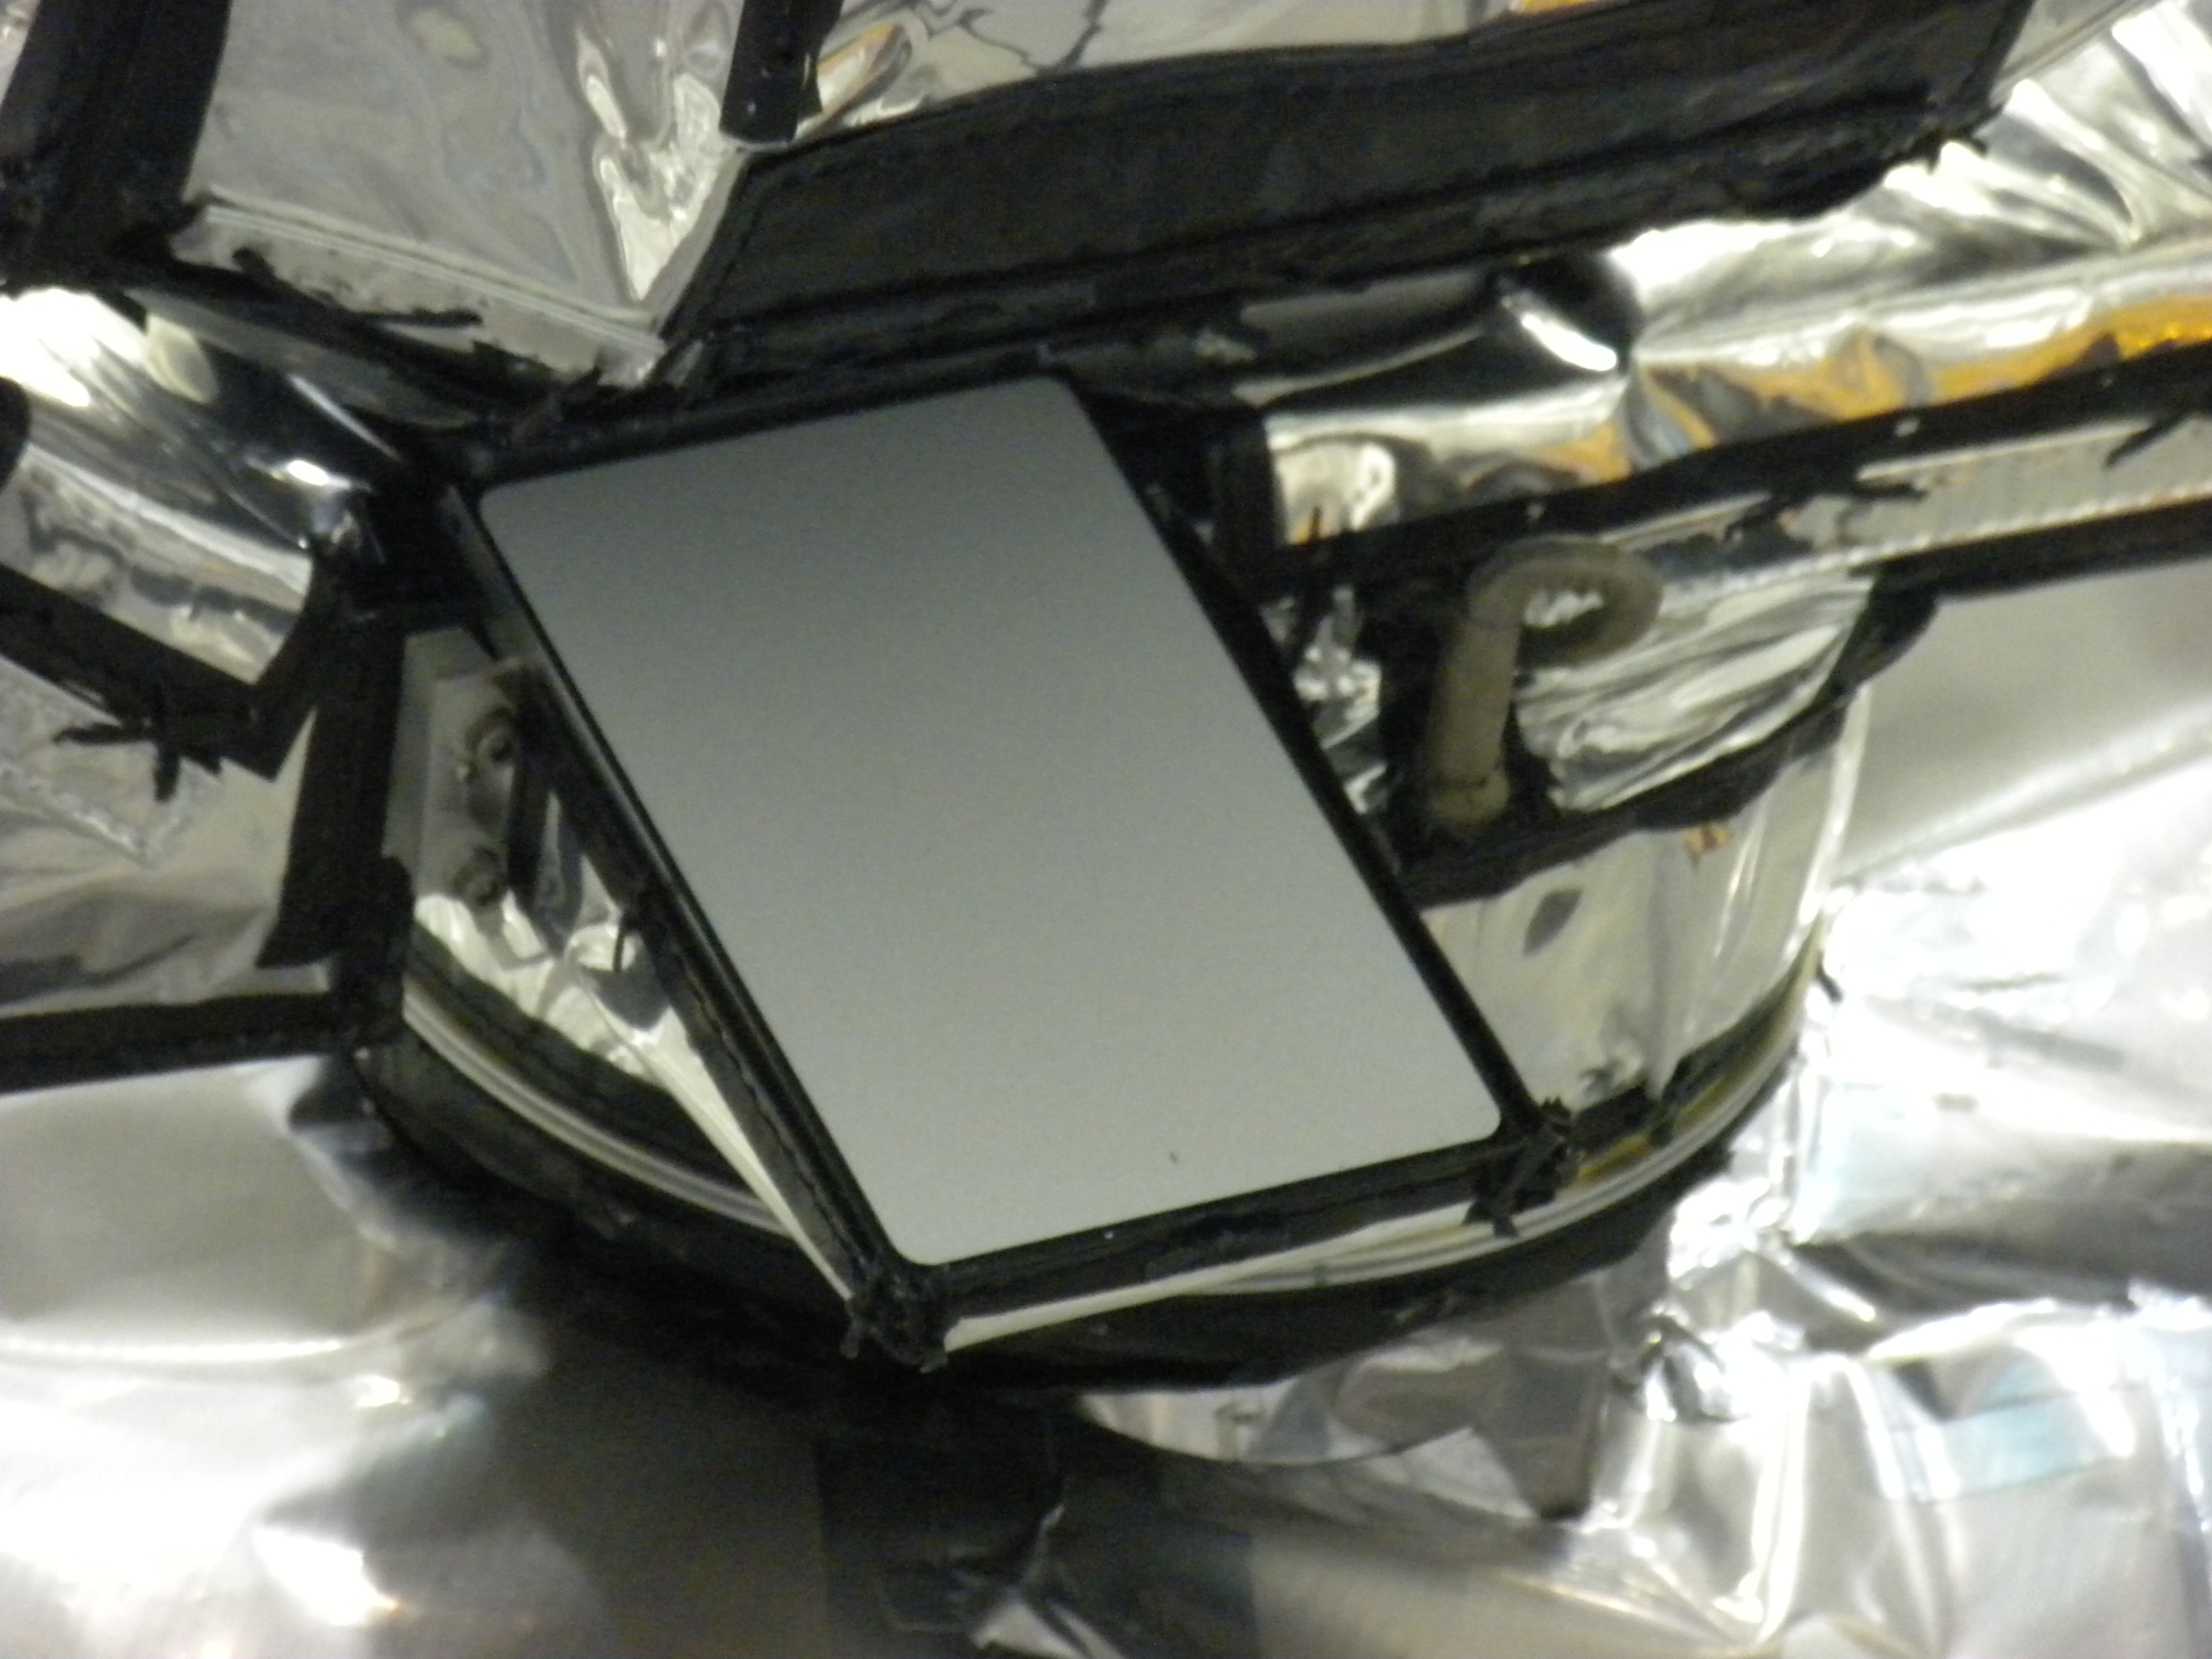

Close-up of Diviner Solar Calibration Target

Close-up of the Diviner solar calibration target.

Diviner is one of seven instruments aboard NASA’s Lunar Reconnaissance Orbiter Mission, the first mission in NASA’s Vision for Exploration program which aims to get astronauts back on the moon by 2020. Diviner will make the first global radiometric survey of the temperature of the lunar surface, identifying cold traps and potential ice deposits as well as rough terrain, rock abundance and other landing hazards.

The Lunar Reconnaissance Orbiter is the first mission in NASA’s Vision for Space Exploration program, a plan to return to the moon and then to travel to Mars and beyond. The mission will gather crucial data on the lunar environment that will help astronauts prepare for long-duration lunar expeditions.

More information about NASA’s Lunar Reconnaissance Orbiter mission can be found at http://www.nasa.gov/lro.

More information about the Diviner instrument can be found at http://diviner.ucla.edu.

JPL designed, built and manages the Diviner instrument for NASA’s Exploration Science Mission Directorate, Washington. UCLA is home institution of Diviner’s principal investigator, David Paige. NASA’s Goddard Spaceflight Center, Greenbelt, Maryland manages the Lunar Reconnaissance Orbiter. It is a NASA mission with international participation from the Institute for Space Research in Moscow.

Credit: NASA/JPL